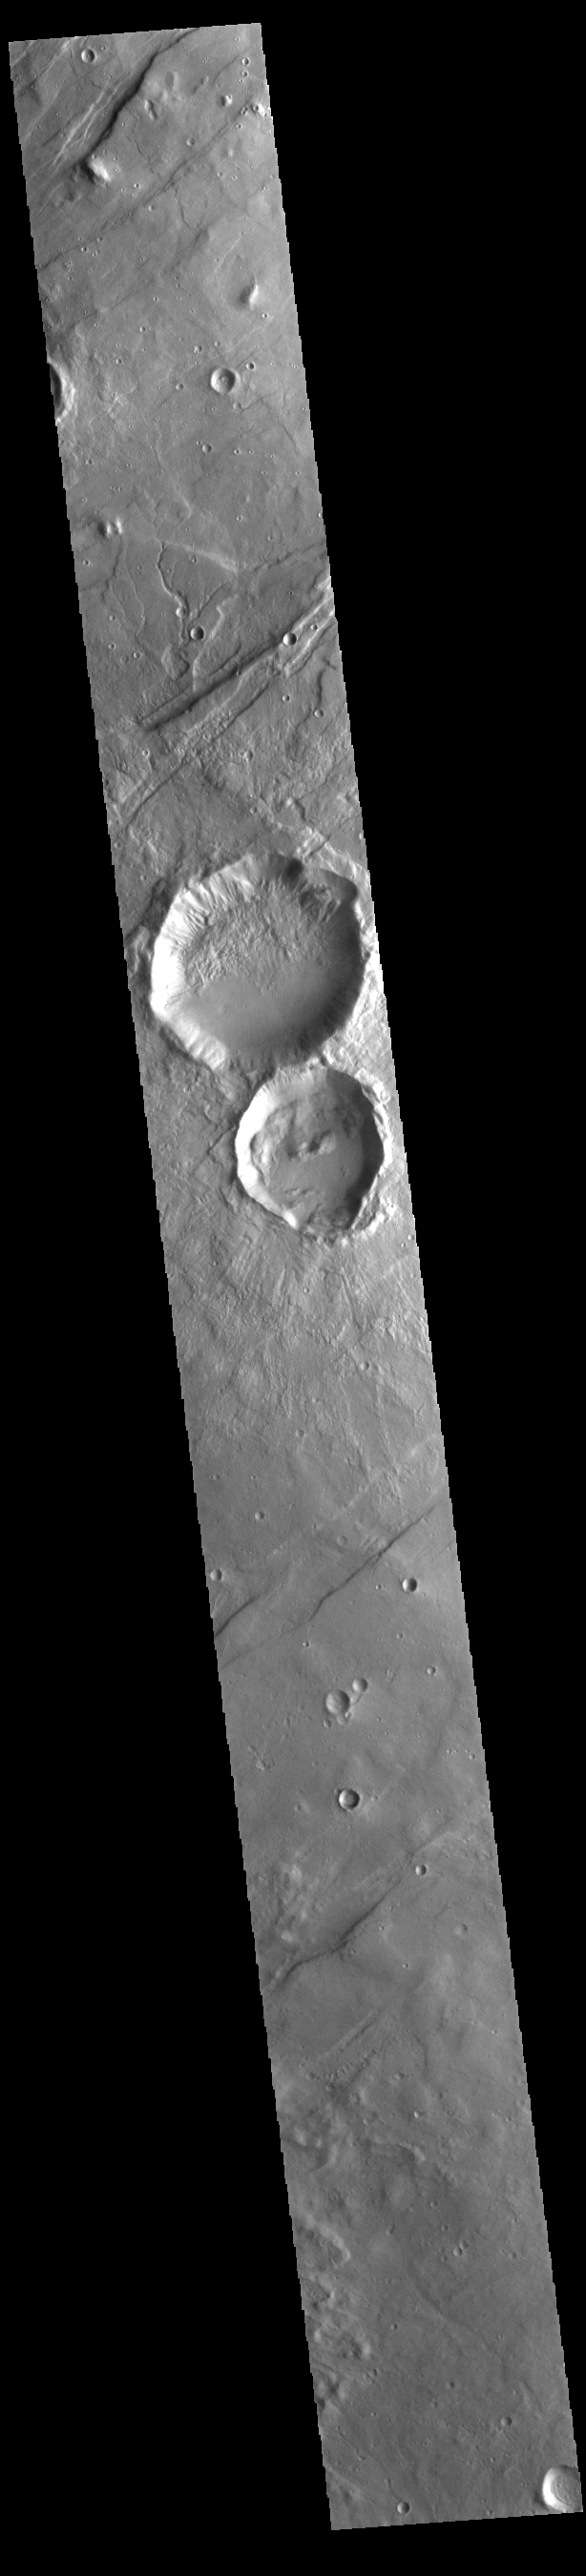

Tempe Terra Craters

Today’s VIS image shows a portion of Tempe Terra, including two unnamed craters. The ejecta from the smaller crater appears to overlie several graben (linear depressions created by tectonic forces). This means the crater is younger than the graben. However, both craters are slightly oval, in alignment with the graben in the region. Tectonic features may have existed prior to the graben visible today, affecting the formation of the impact crater.

Credit: NASA/JPL-Caltech/ASU